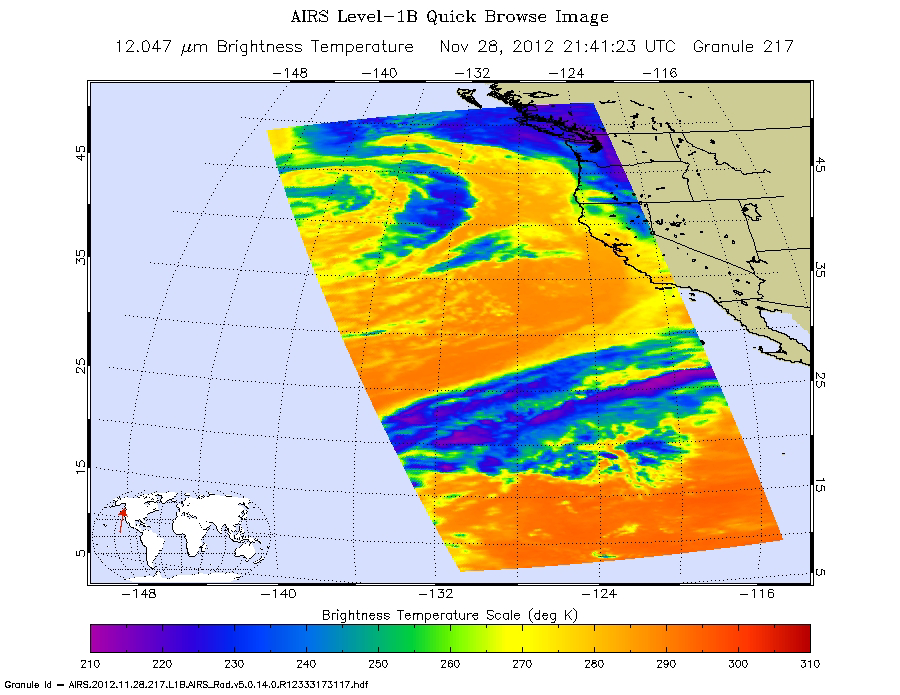

NASA’s Aqua Spacecraft Captures Start of West Coast Atmospheric River Event

The Atmospheric Infrared Sounder (AIRS) instrument on NASA’s Aqua spacecraft captured this infrared image of the first of a series of storms approaching the Pacific Northwest at 2141 UTC (1:41 p.m. PST) on Nov. 28, 2012, marking the beginning of an “atmospheric river” event. Atmospheric rivers are narrow regions in Earth’s atmosphere that channel and transport enormous amounts of water vapor across the Pacific or other regions. Areas of deep blue and violet mark the highest and coldest cloud tops, the result of strong convection and the location of precipitation. The flow of moisture (nicknamed the “Pineapple Express”) visible south of the low pressure system is expected to intensify the rainfall, causing very heavy rains and possible flooding as well as debris flows in the mountainous burn areas of Northern California.

About AIRS
The Atmospheric Infrared Sounder, AIRS, in conjunction with the Advanced Microwave Sounding Unit, AMSU, senses emitted infrared and microwave radiation from Earth to provide a three-dimensional look at Earth’s weather and climate. Working in tandem, the two instruments make simultaneous observations all the way down to Earth’s surface, even in the presence of heavy clouds. With more than 2,000 channels sensing different regions of the atmosphere, the system creates a global, three-dimensional map of atmospheric temperature and humidity, cloud amounts and heights, greenhouse gas concentrations, and many other atmospheric phenomena. Launched into Earth orbit in 2002, the AIRS and AMSU instruments fly onboard NASA’s Aqua spacecraft and are managed by NASA’s Jet Propulsion Laboratory in Pasadena, Calif., under contract to NASA. JPL is a division of the California Institute of Technology in Pasadena.

Credit: NASA/JPL-Caltech